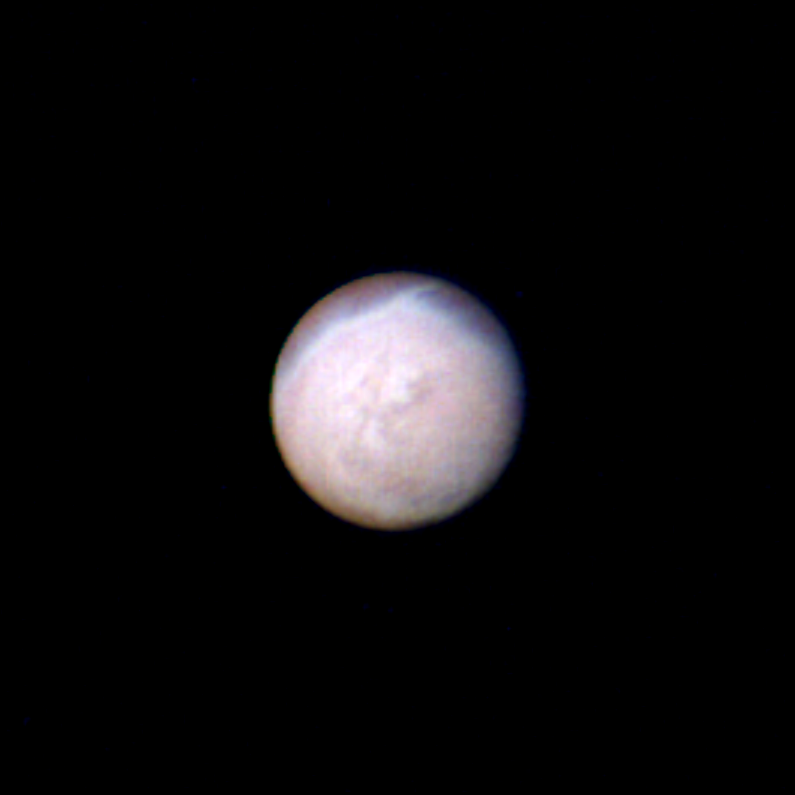

Triton

Voyager 2 obtained this color image of Triton at a distance of 4 million kilometers (2.5 million miles) at 1 a.m. PDT on Aug. 22, 1989. The picture was made by combining images taken through the green, clear and violet filters. The smallest features seen are about 74 kilometers (46 miles) across. The south pole of Triton is currently tipped toward the sun and it is summer in the southern hemisphere. The south pole is located about a quarter of the way up from the bottom of the image. The bright band near the top of the image nearly coincides with the equator of Triton. One prominent and several smaller bright, wispy streaks extend from the band into the darker northern hemisphere. The prominent wispy streak shows a bluish-white color while the darker northern hemisphere is reddish in color. This may indicate that the streak is freshly deposited frost while the red color in the northern hemisphere may result from methane frost that has been darkened by radiation. Individual markings appear to rotate with the satellite and retain their shapes indicating they are indeed surface features and not in the tenuous atmosphere. The Voyager Mission is conducted by JPL for NASA’s Office of Space Science and Applications.

Credit: NASA/JPL